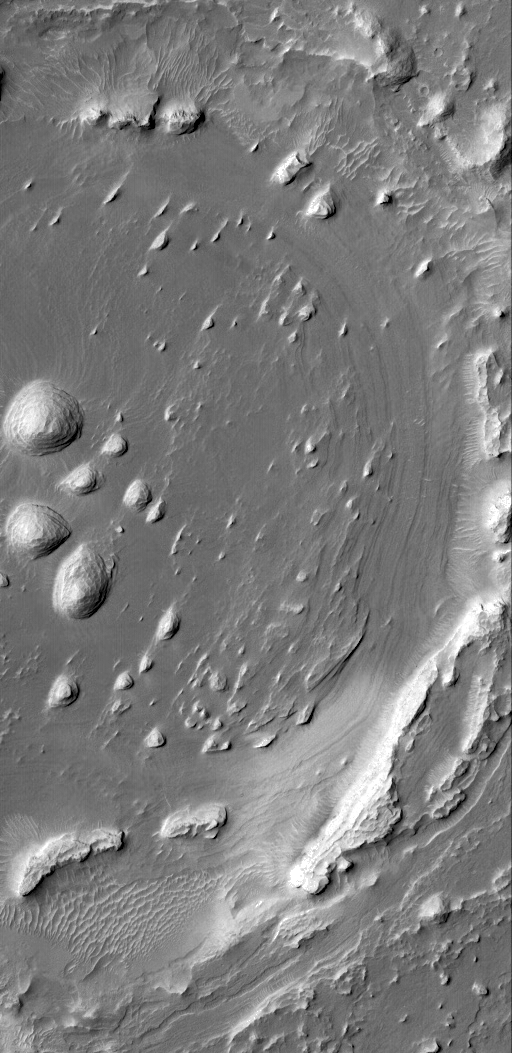

Layers and Exhuming Crater

30 December 2004
This Mars Global Surveyor (MGS) Mars Orbiter Camera (MOC) image shows a portion of an old impact crater that was filled, buried, and is now being exhumed from within sedimentary rock strata located in western Arabia Terra, the region immediately north of Meridiani Planum. The Mars Exploration Rover, Opportunity, has explored sedimentary rocks in the Meridiani region; the rocks of nearby western Arabia can only be explored (for the time being) from orbit. Wind has sculpted some of the layered rock into streamlined forms known as yardangs. The crater shown here, at one time, may have been the site of a small lake. The crater is located near 8.4°N, 5.7°W. The picture covers an area about 3 km (1.9 mi) across and is illuminated by sunlight from the upper left.

Credit: NASA/JPL/Malin Space Science Systems